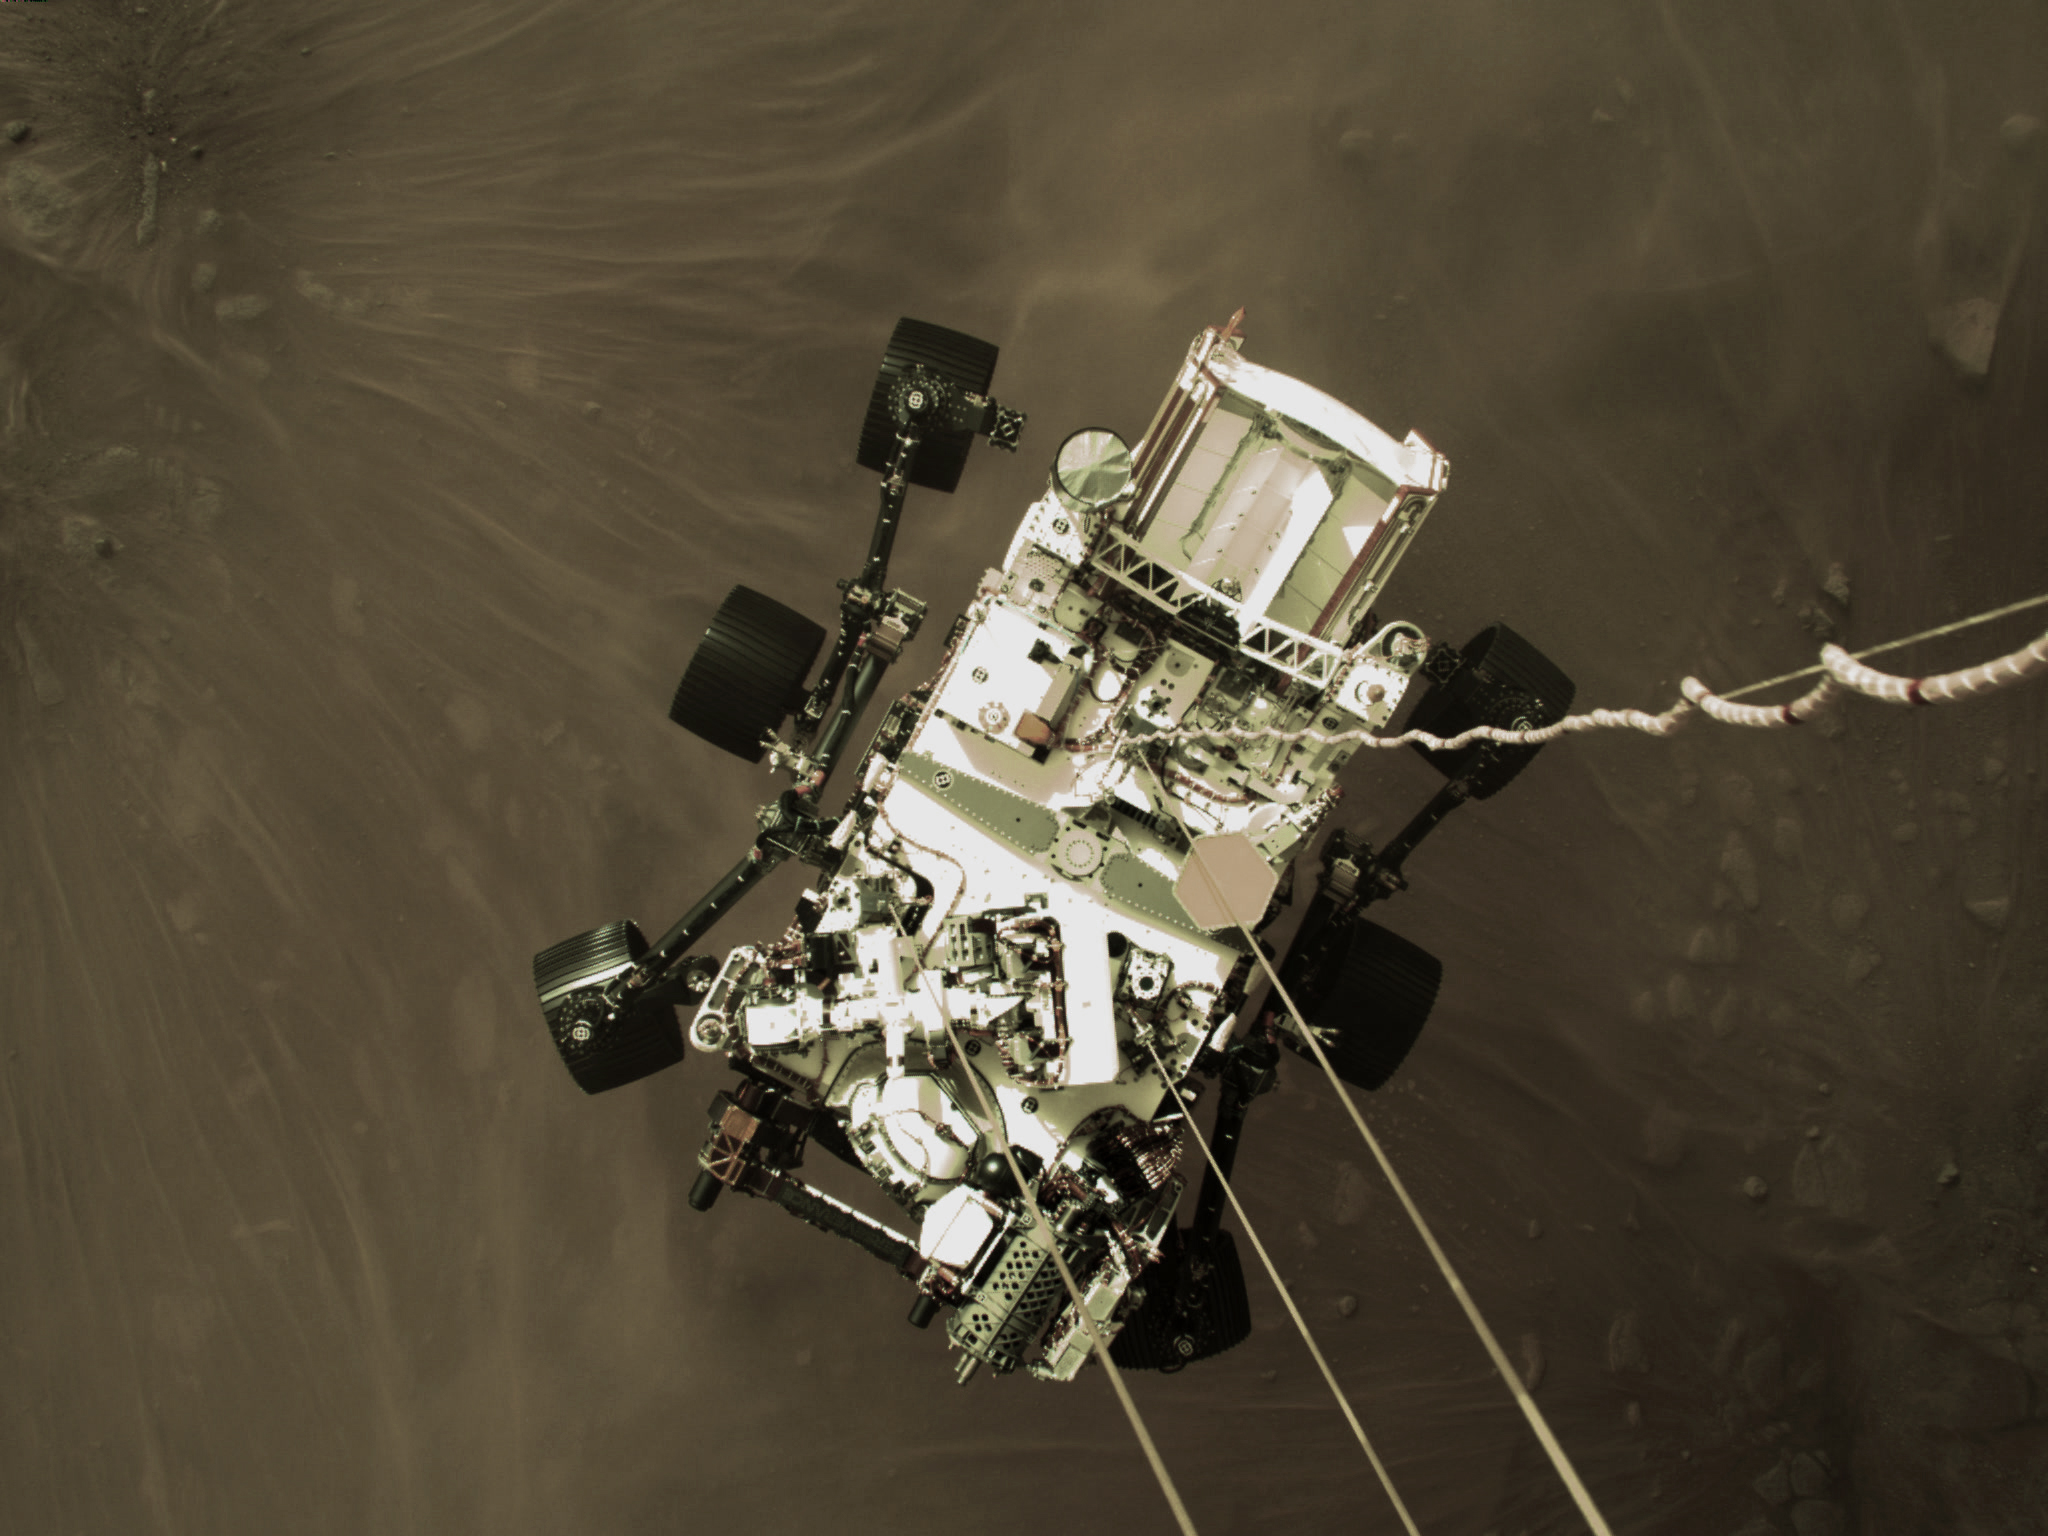

High-Resolution Still Image of Perseverance’s Landing

This high-resolution still image is part of a video taken by several cameras as NASA’s Perseverance rover touched down on Mars on Feb. 18, 2021. A camera aboard the descent stage captured this shot.

A key objective for Perseverance’s mission on Mars is astrobiology, including the search for signs of ancient microbial life. The rover will characterize the planet’s geology and past climate, pave the way for human exploration of the Red Planet, and be the first mission to collect and cache Martian rock and regolith (broken rock and dust).

Subsequent NASA missions, in cooperation with ESA (the European Space Agency), would send spacecraft to Mars to collect these cached samples from the surface and return them to Earth for in-depth analysis.

The Mars 2020 mission is part of a larger program that includes missions to the Moon as a way to prepare for human exploration of the Red Planet.

JPL, which is managed for NASA by Caltech in Pasadena, California, built and manages operations of the Perseverance and Curiosity rovers.

Credit: NASA/JPL-Caltech